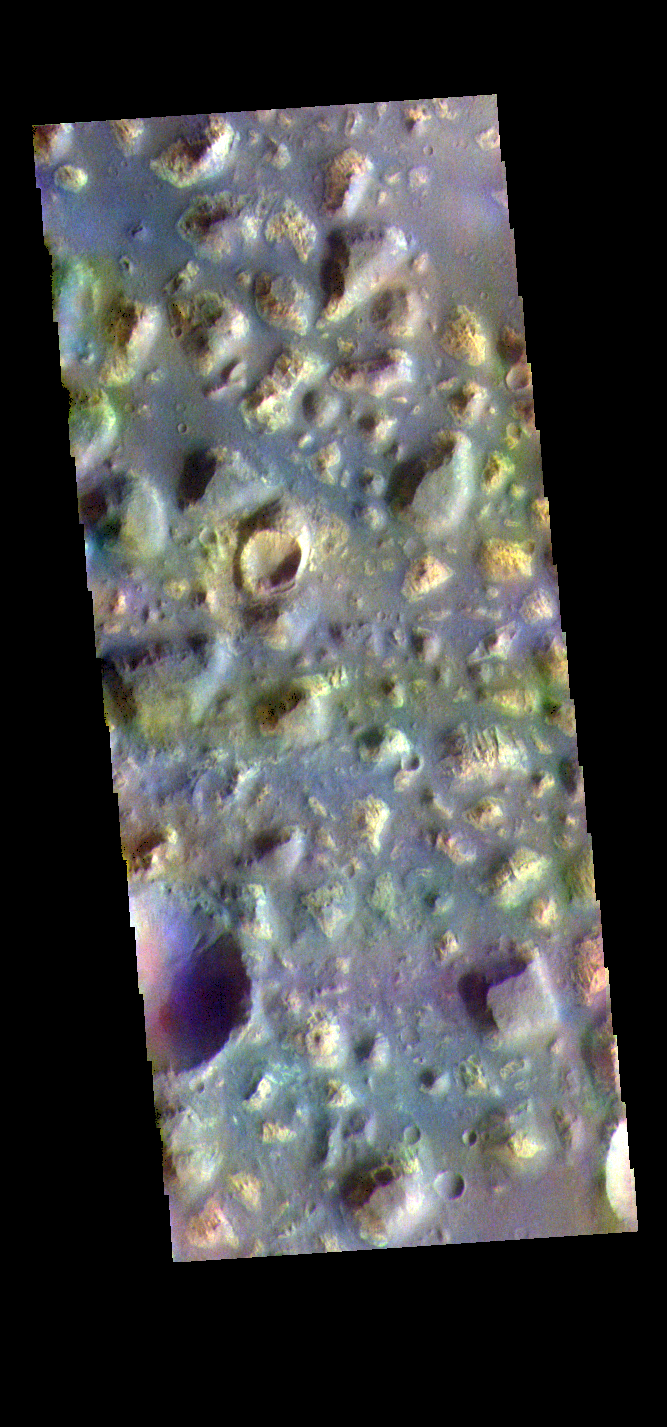

Ariadnes Colles – False Color

The THEMIS VIS camera contains 5 filters. The data from different filters can be combined in multiple ways to create a false color image. These false color images may reveal subtle variations of the surface not easily identified in a single band image. Today’s false color image shows part of Ariadnes Colles. The term colles means hills or knobs. In this false color combination the hills stand out against the darker surrounding plains. This difference is due to the amount of dust covering the hills versus the plains.

The THEMIS VIS camera is capable of capturing color images of the Martian surface using five different color filters. In this mode of operation, the spatial resolution and coverage of the image must be reduced to accommodate the additional data volume produced from using multiple filters. To make a color image, three of the five filter images (each in grayscale) are selected. Each is contrast enhanced and then converted to a red, green, or blue intensity image. These three images are then combined to produce a full color, single image. Because the THEMIS color filters don’t span the full range of colors seen by the human eye, a color THEMIS image does not represent true color. Also, because each single-filter image is contrast enhanced before inclusion in the three-color image, the apparent color variation of the scene is exaggerated. Nevertheless, the color variation that does appear is representative of some change in color, however subtle, in the actual scene. Note that the long edges of THEMIS color images typically contain color artifacts that do not represent surface variation.

Credit: NASA/JPL-Caltech/ASU